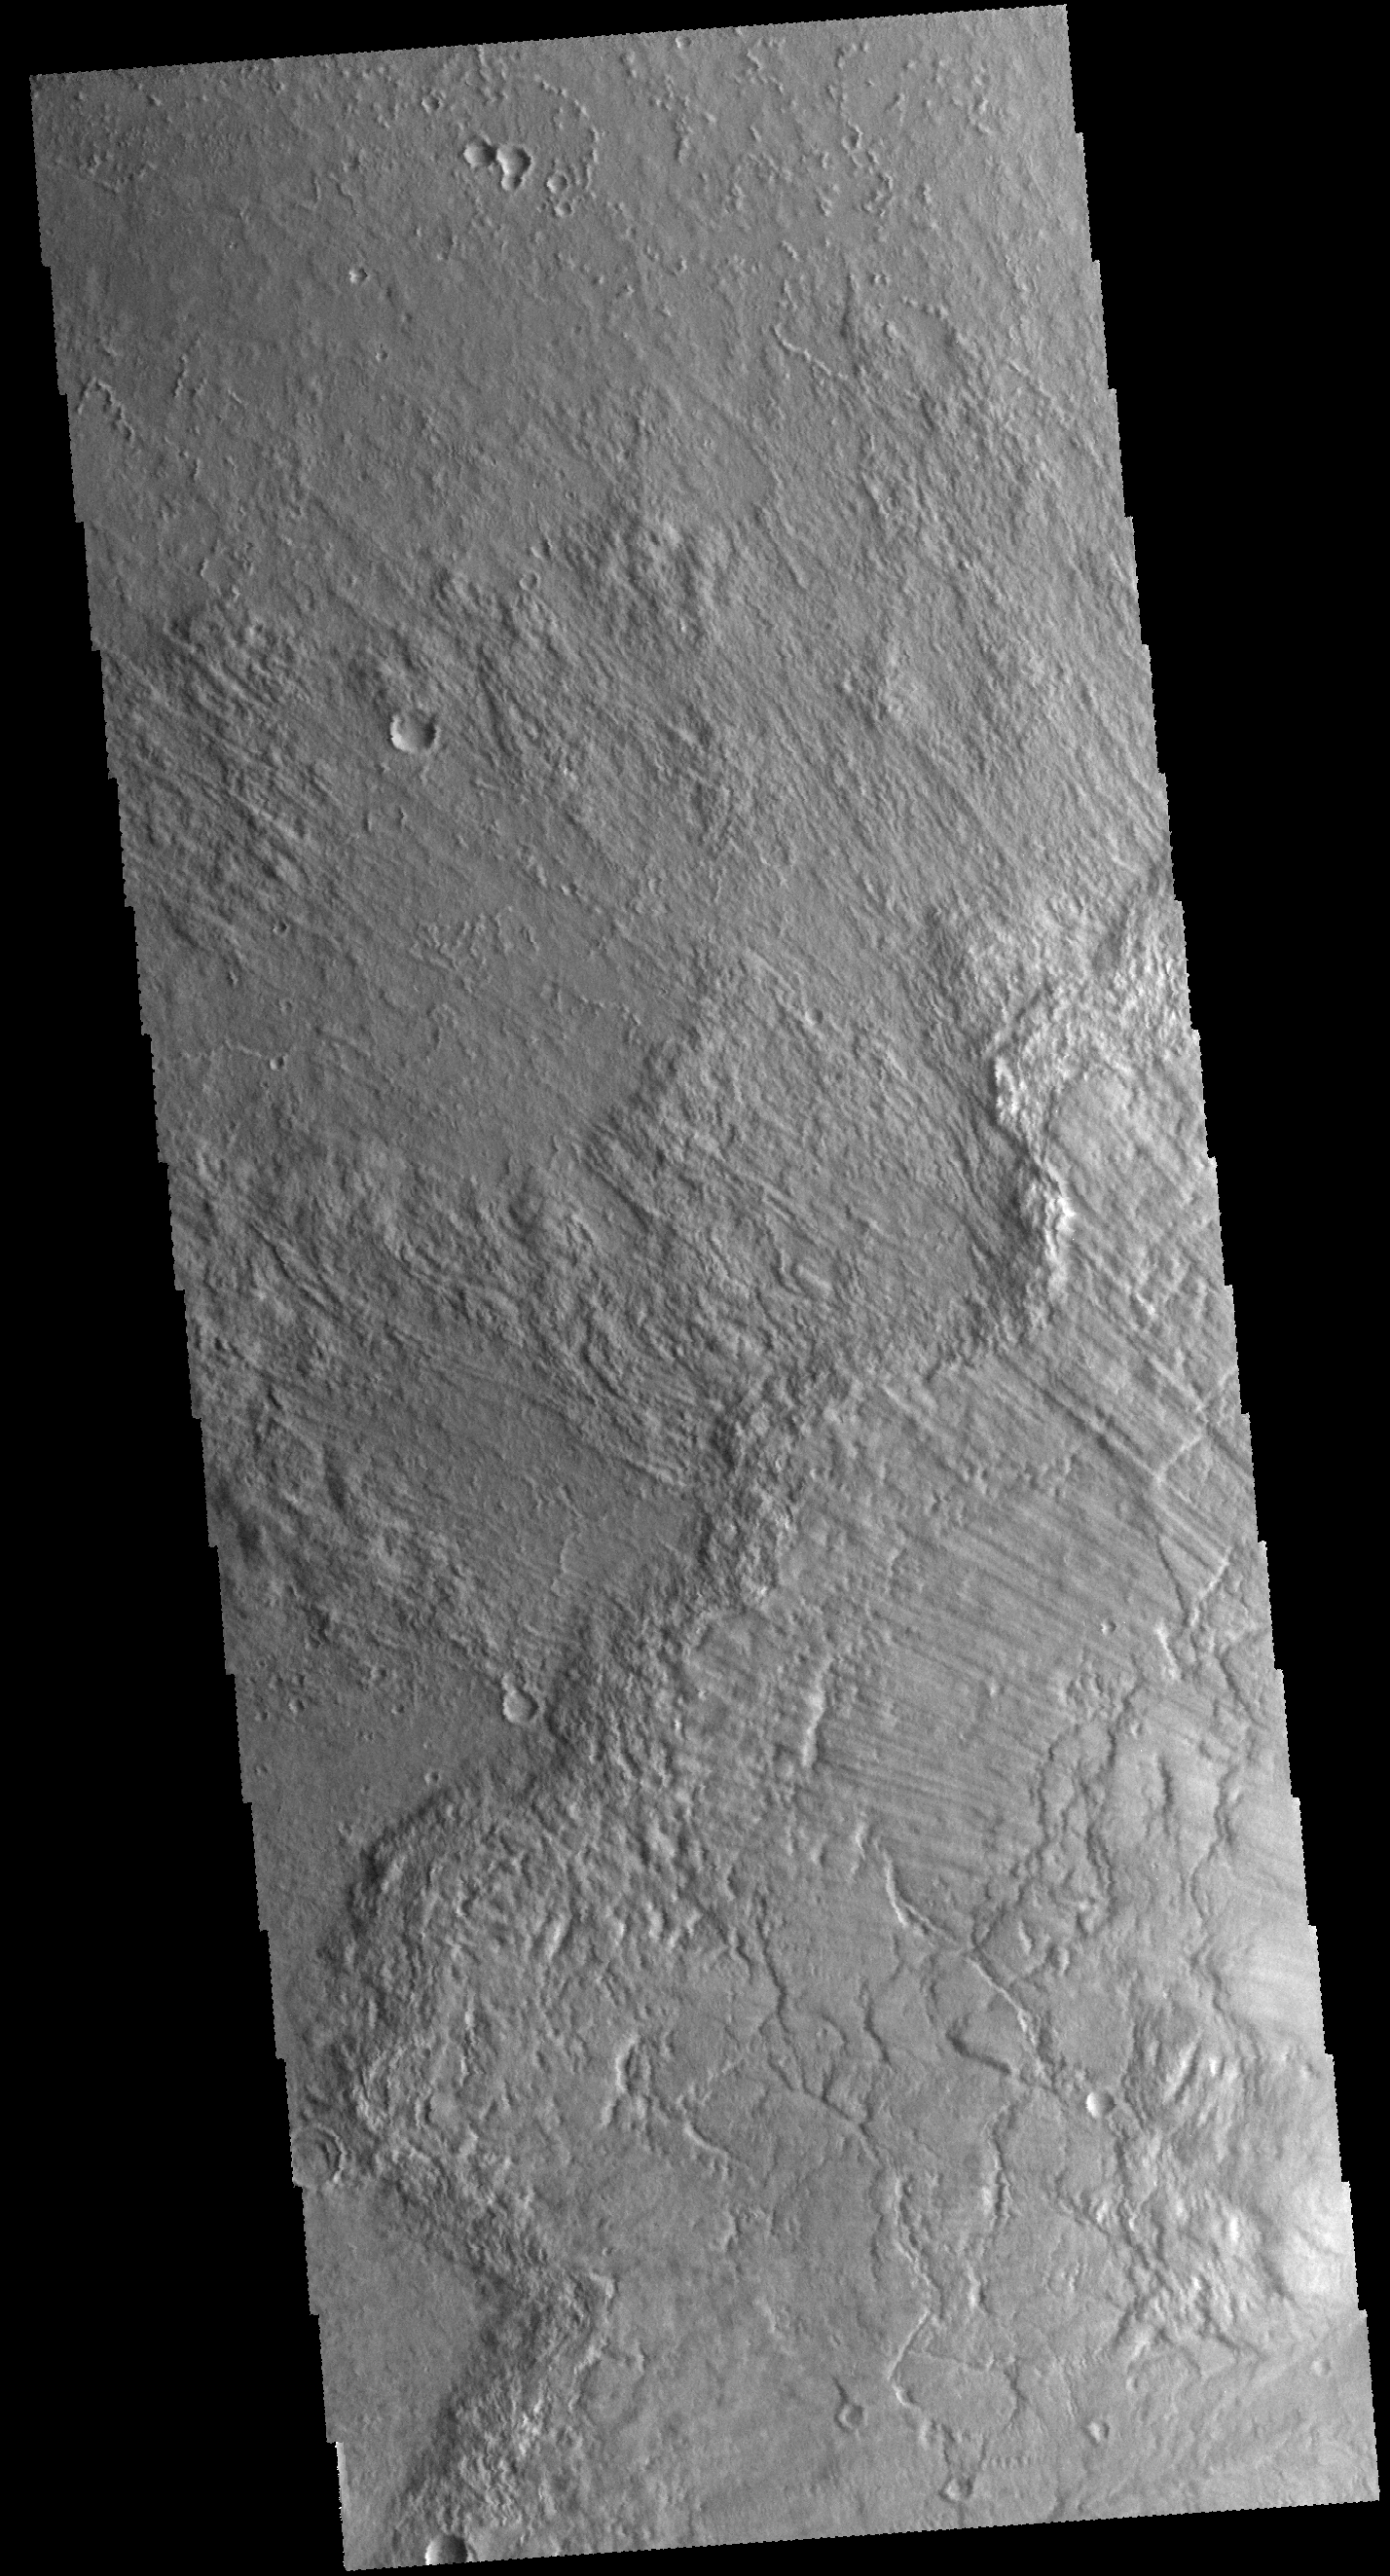

Bacolor Crater Ejecta

Today’s VIS image shows some of the ejecta from Bacolor Crater in Utopia Planitia. There are several layers of ejecta visible in the image. The crater itself is just off the image to the lower right.

Credit: NASA/JPL-Caltech/ASU